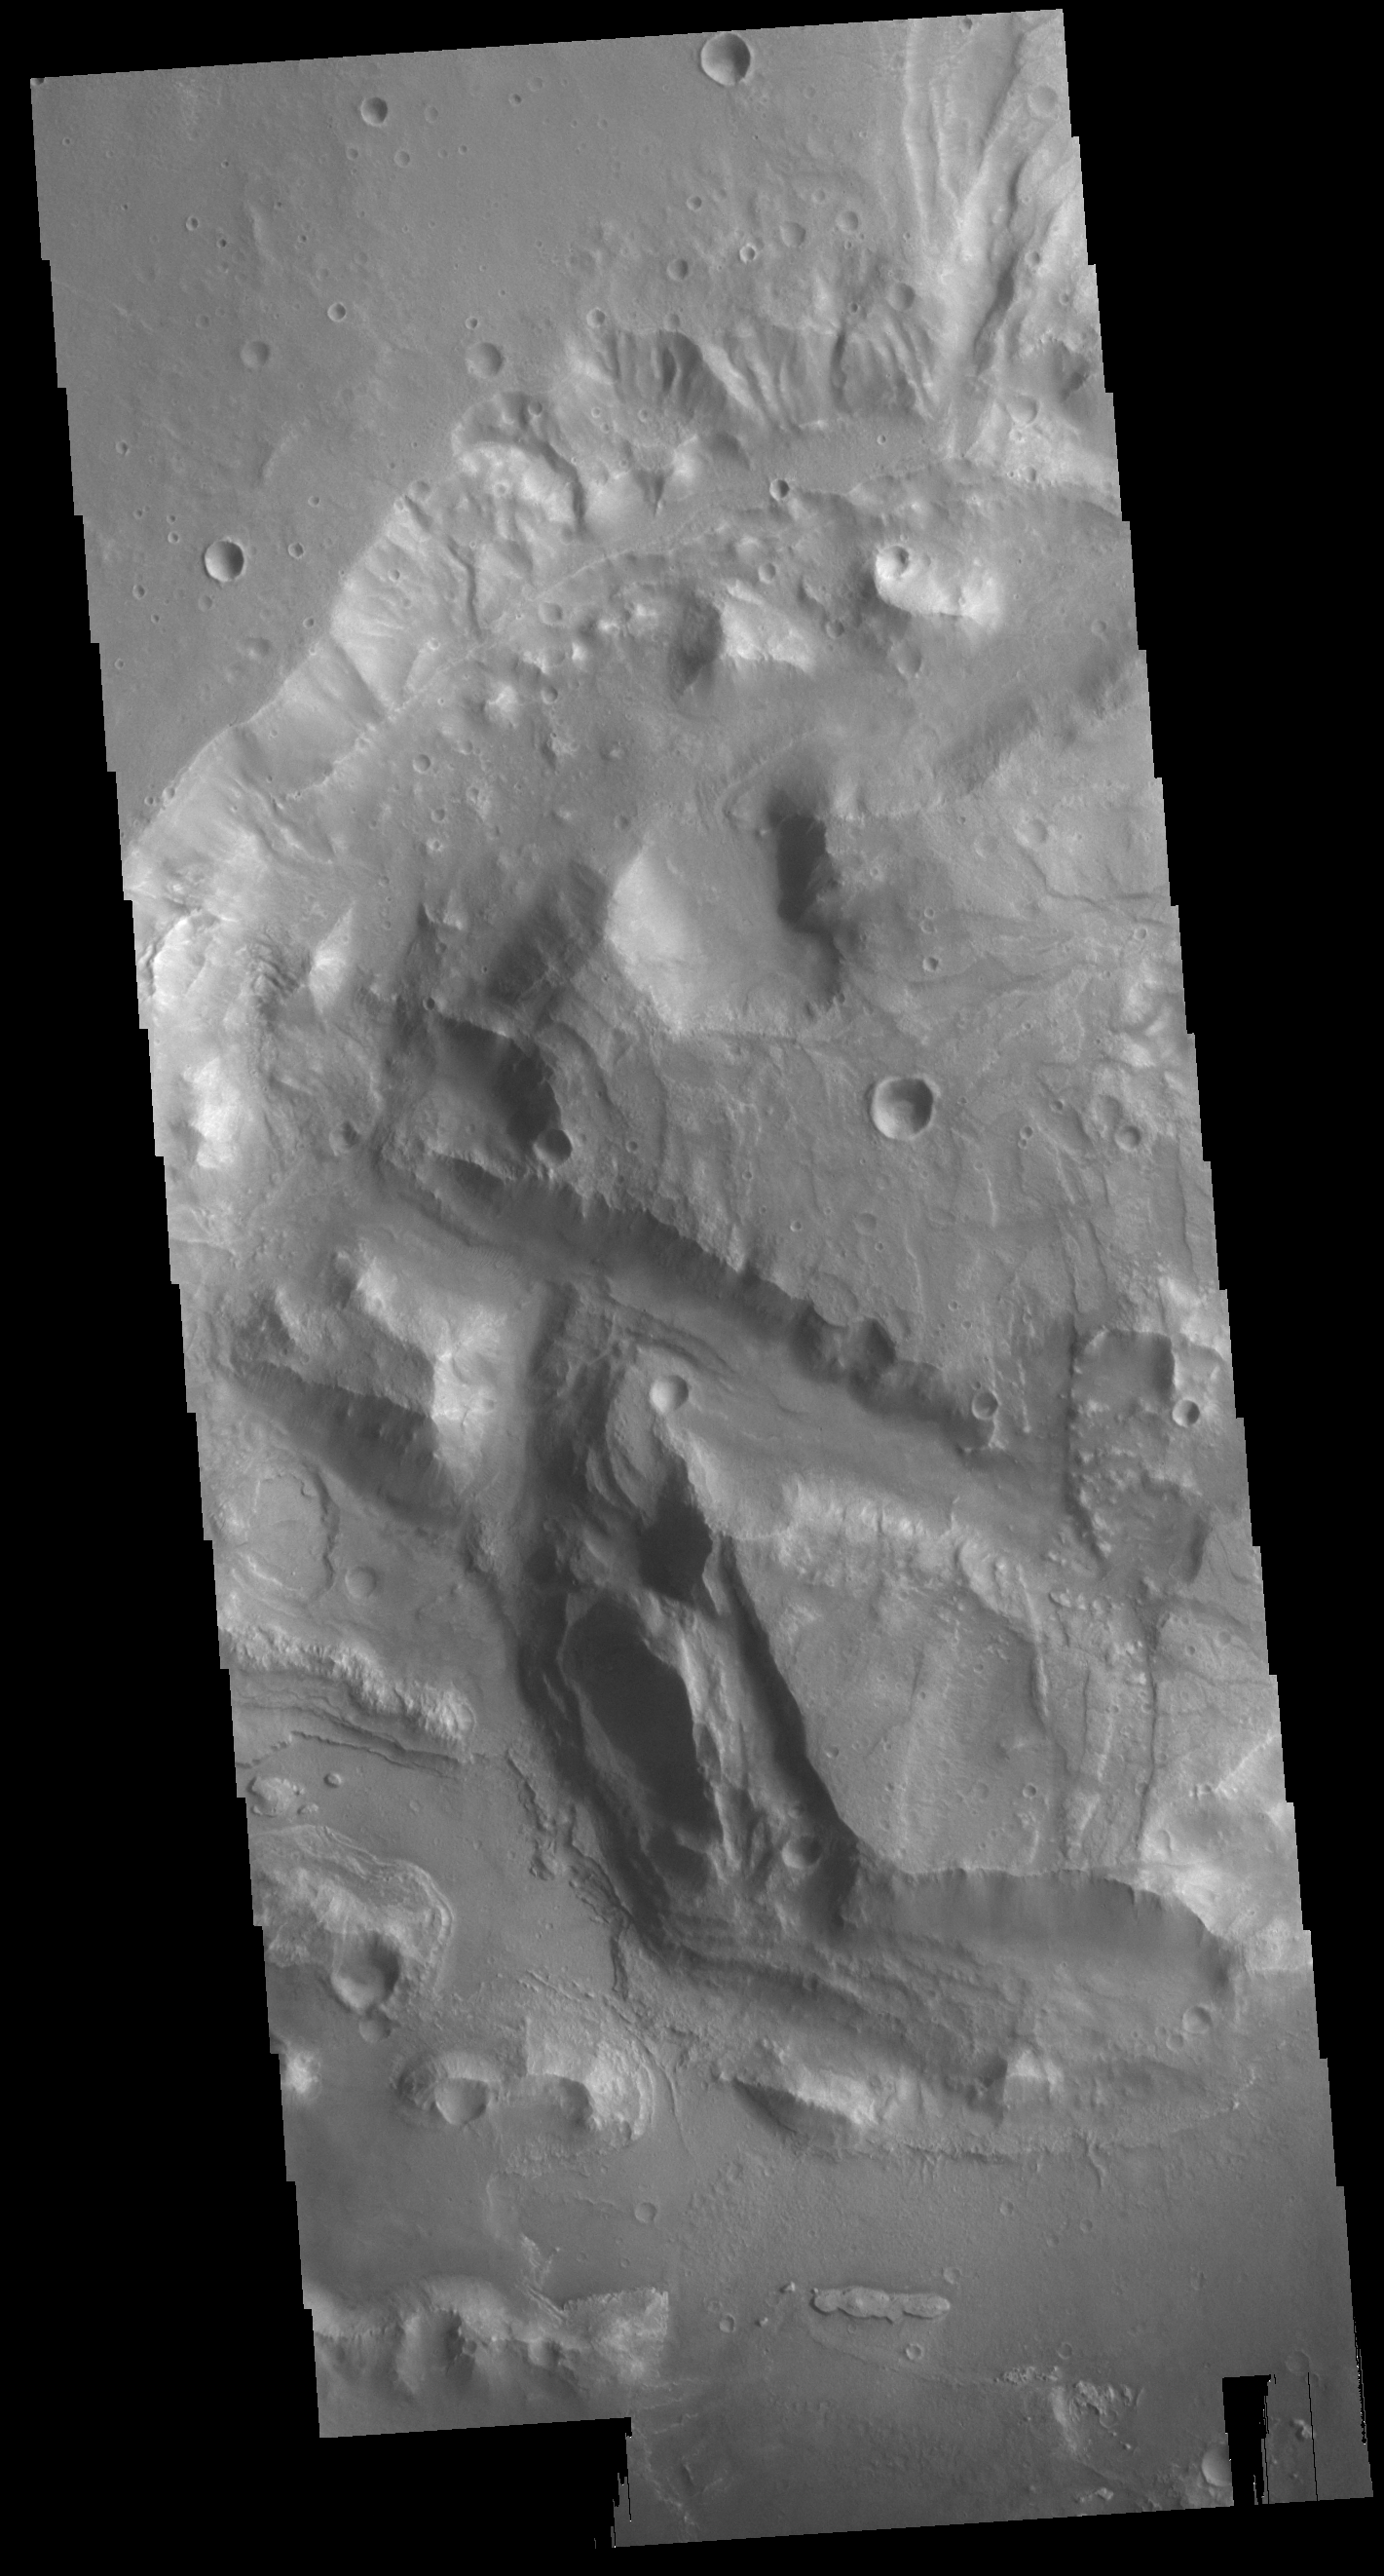

Arabia Terra Crater

This VIS image shows the interior of an unnamed crater in northern Arabia Terra. There is a large mound of material covering part of the crater floor. It appears that part of the mound is layered. It is unknown how and when the mound formed.

Credit: NASA/JPL-Caltech/ASU